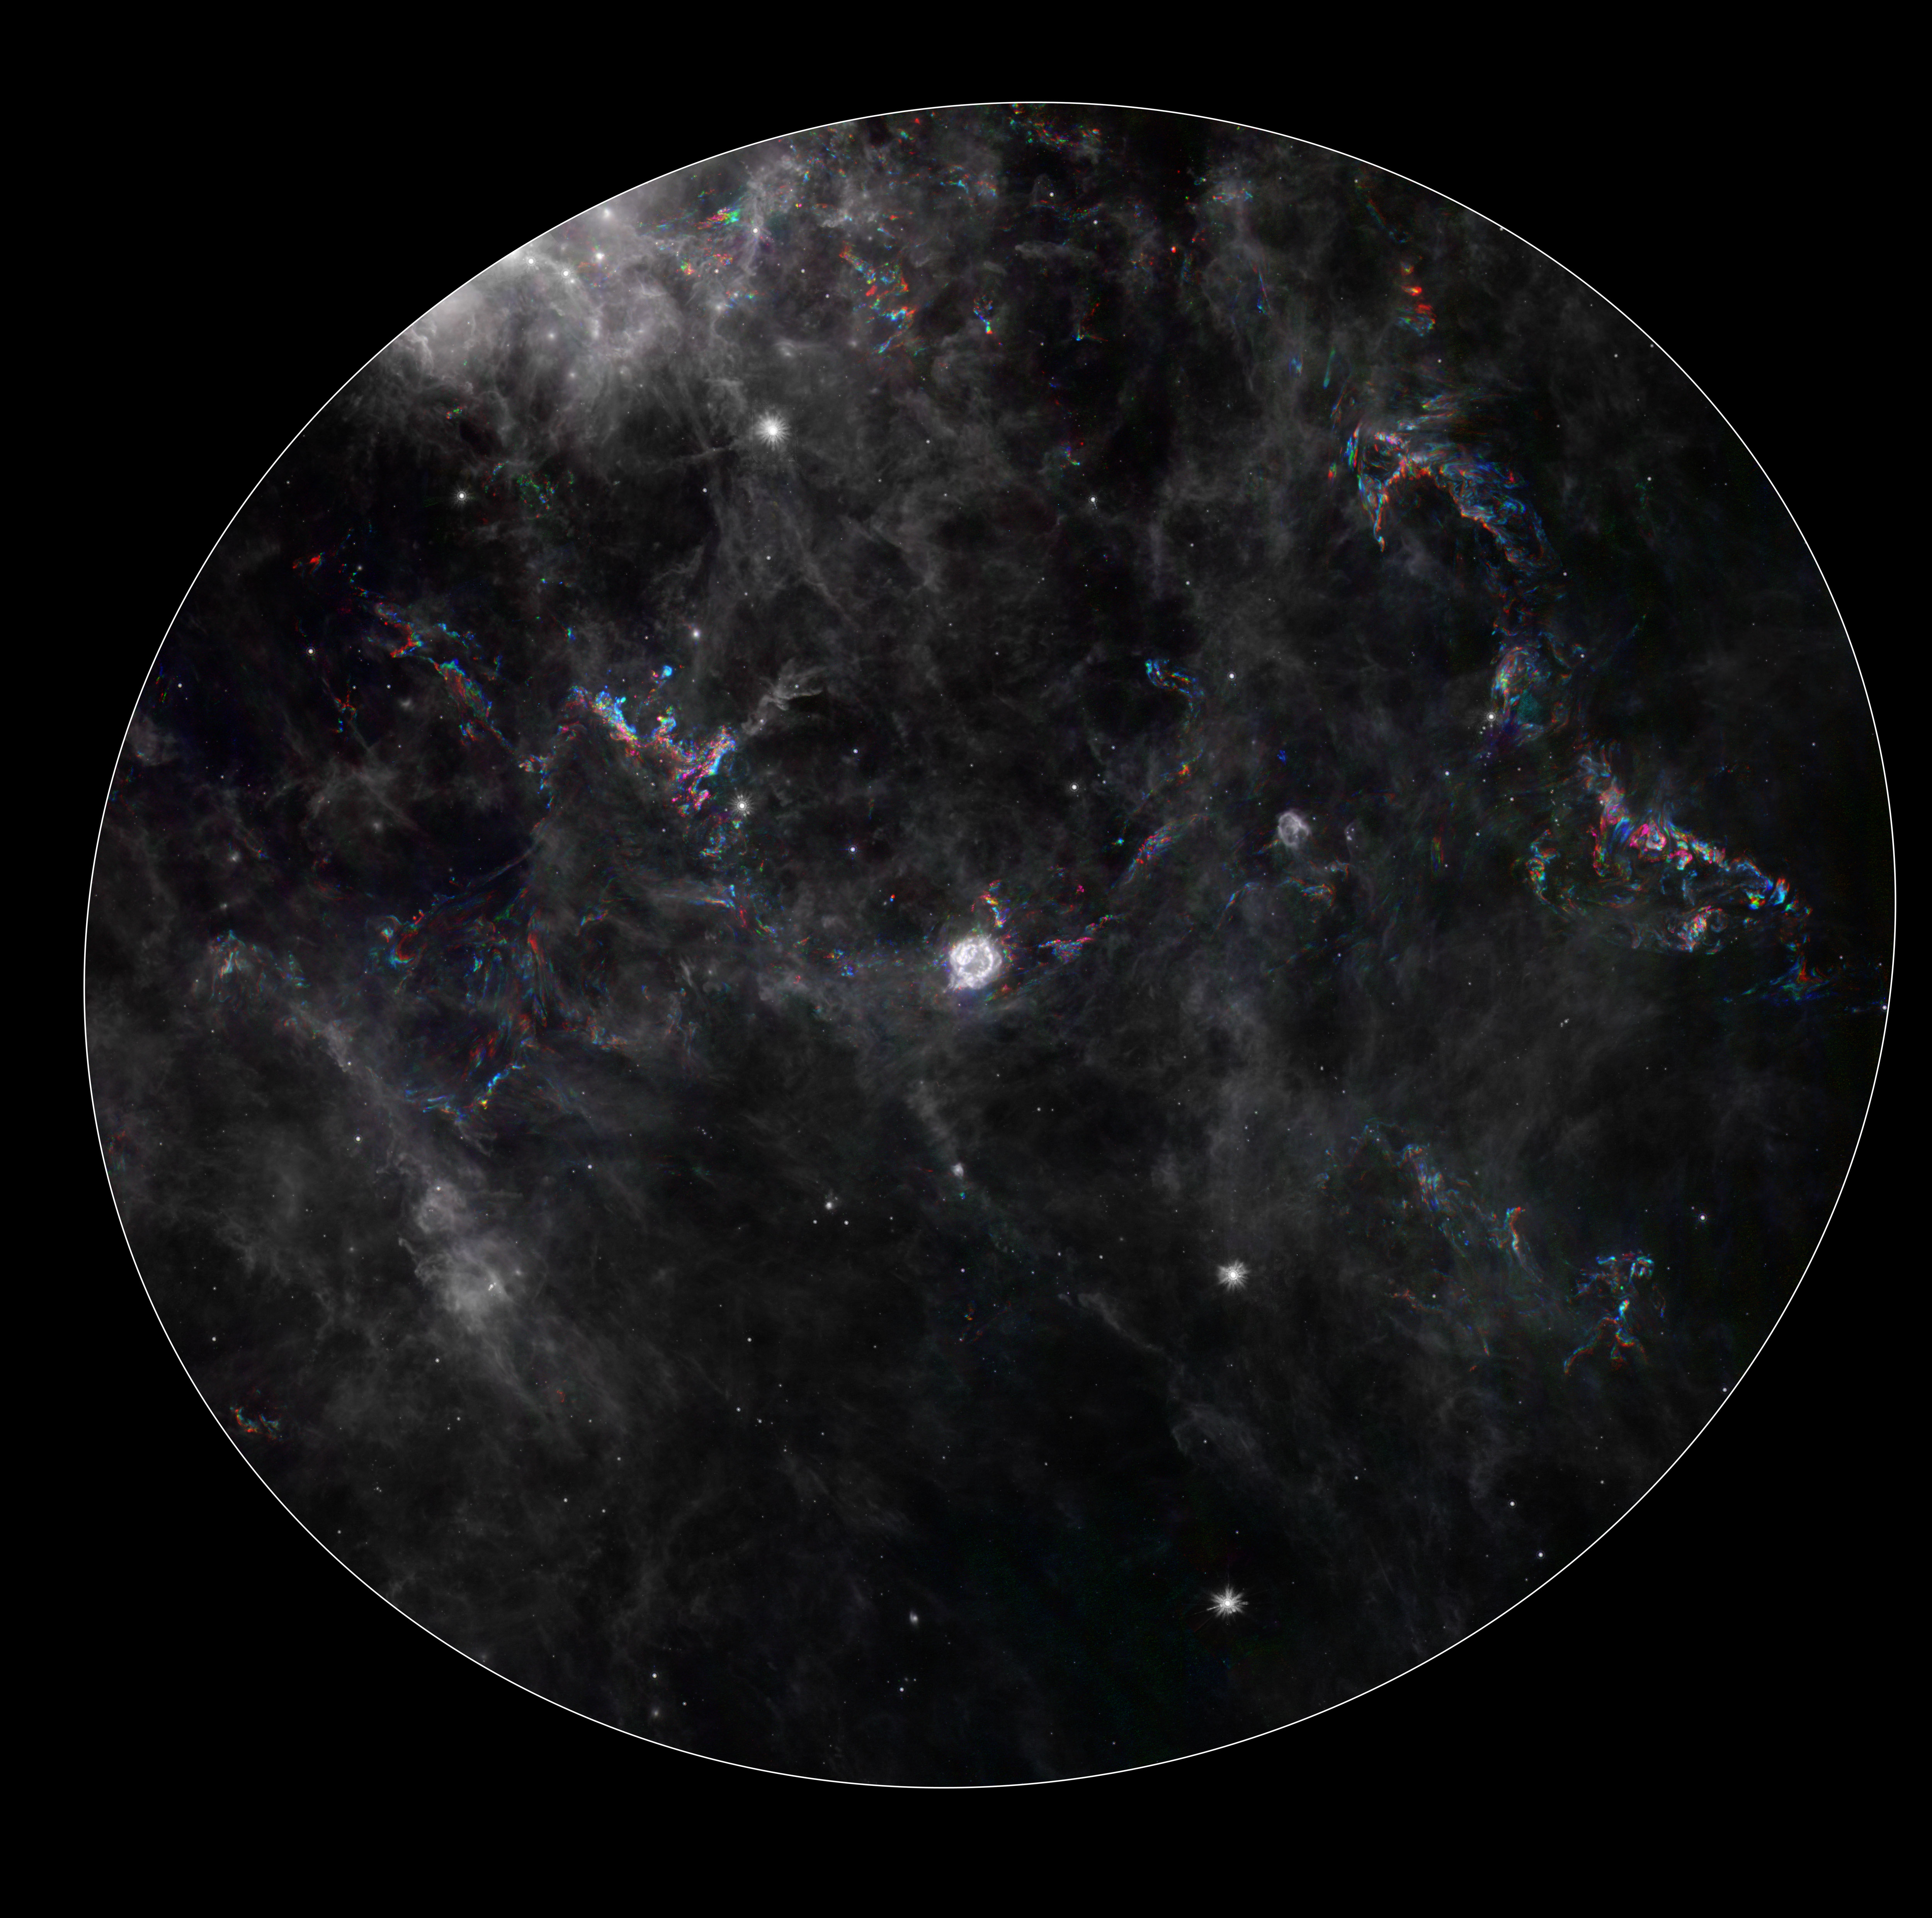

Dance of the Light Echoes

This composite image from NASA’s Spitzer Space Telescope shows the remnant of a star that exploded, called Cassiopeia A (center) and its surrounding “light echoes” — dances of light through dusty clouds, created when stars blast apart. The light echoes are colored and the surrounding clouds of dust are gray.

In figure 1, dramatic changes are highlighted in phenomena referred to as light echoes (colored areas) around the Cassiopeia A supernova remnant (center). Cassiopeia A is the remnant of a once massive star that died in a violent supernova explosion. It consists of a dead star, called a neutron star, and a surrounding shell of material that was blasted off as the star died.

A light echo occurs when a star explodes, acting like a cosmic flashbulb. The light from this explosion zips through nearby dust clumps, illuminating and heating them up slightly. This brief period of warming causes them to glow in infrared, like a chain of Christmas bulbs lighting up one by one. The result is an optical illusion, in which the dust appears to be flying outward at the speed of light. In figure 1, this apparent motion can be seen here by the shift in colored dust clumps

Cassiopeia A is the remnant of a once massive star that died in a violent supernova explosion. It consists of a dead star, called a neutron star, and a surrounding shell of material that was blasted off as the star died. This remnant is located 11,000 light-years away in the northern constellation Cassiopeia.

This composite consists of six processed images taken over a time span of three years. Dust features that have not changed over time appear gray, while those that have changed are colored blue or orange. Bluer colors represent an earlier time and redder ones, a later time. The progression of the light echo through the dust can be seen here by the shift in colored dust clumps.

This light echo is the largest ever seen, stretching more than 300 light-years away from Cassiopeia A. If viewed from Earth, the entire frame would take up the same amount of space as seven full moons. The supernova remnant is located 11,000 light-years away in the northern constellation Cassiopeia.

The earliest Spitzer image shown here was taken in February 2005, and the latest one in January 2008. The image was processed to emphasize the light echo by enhancing the areas that change, which appear in color, and dimming regions that remain constant, seen in grayscale. Spurious color artifacts such as diffraction spikes around stars were removed by hand.

Credit: NASA/JPL-Caltech/MPIA